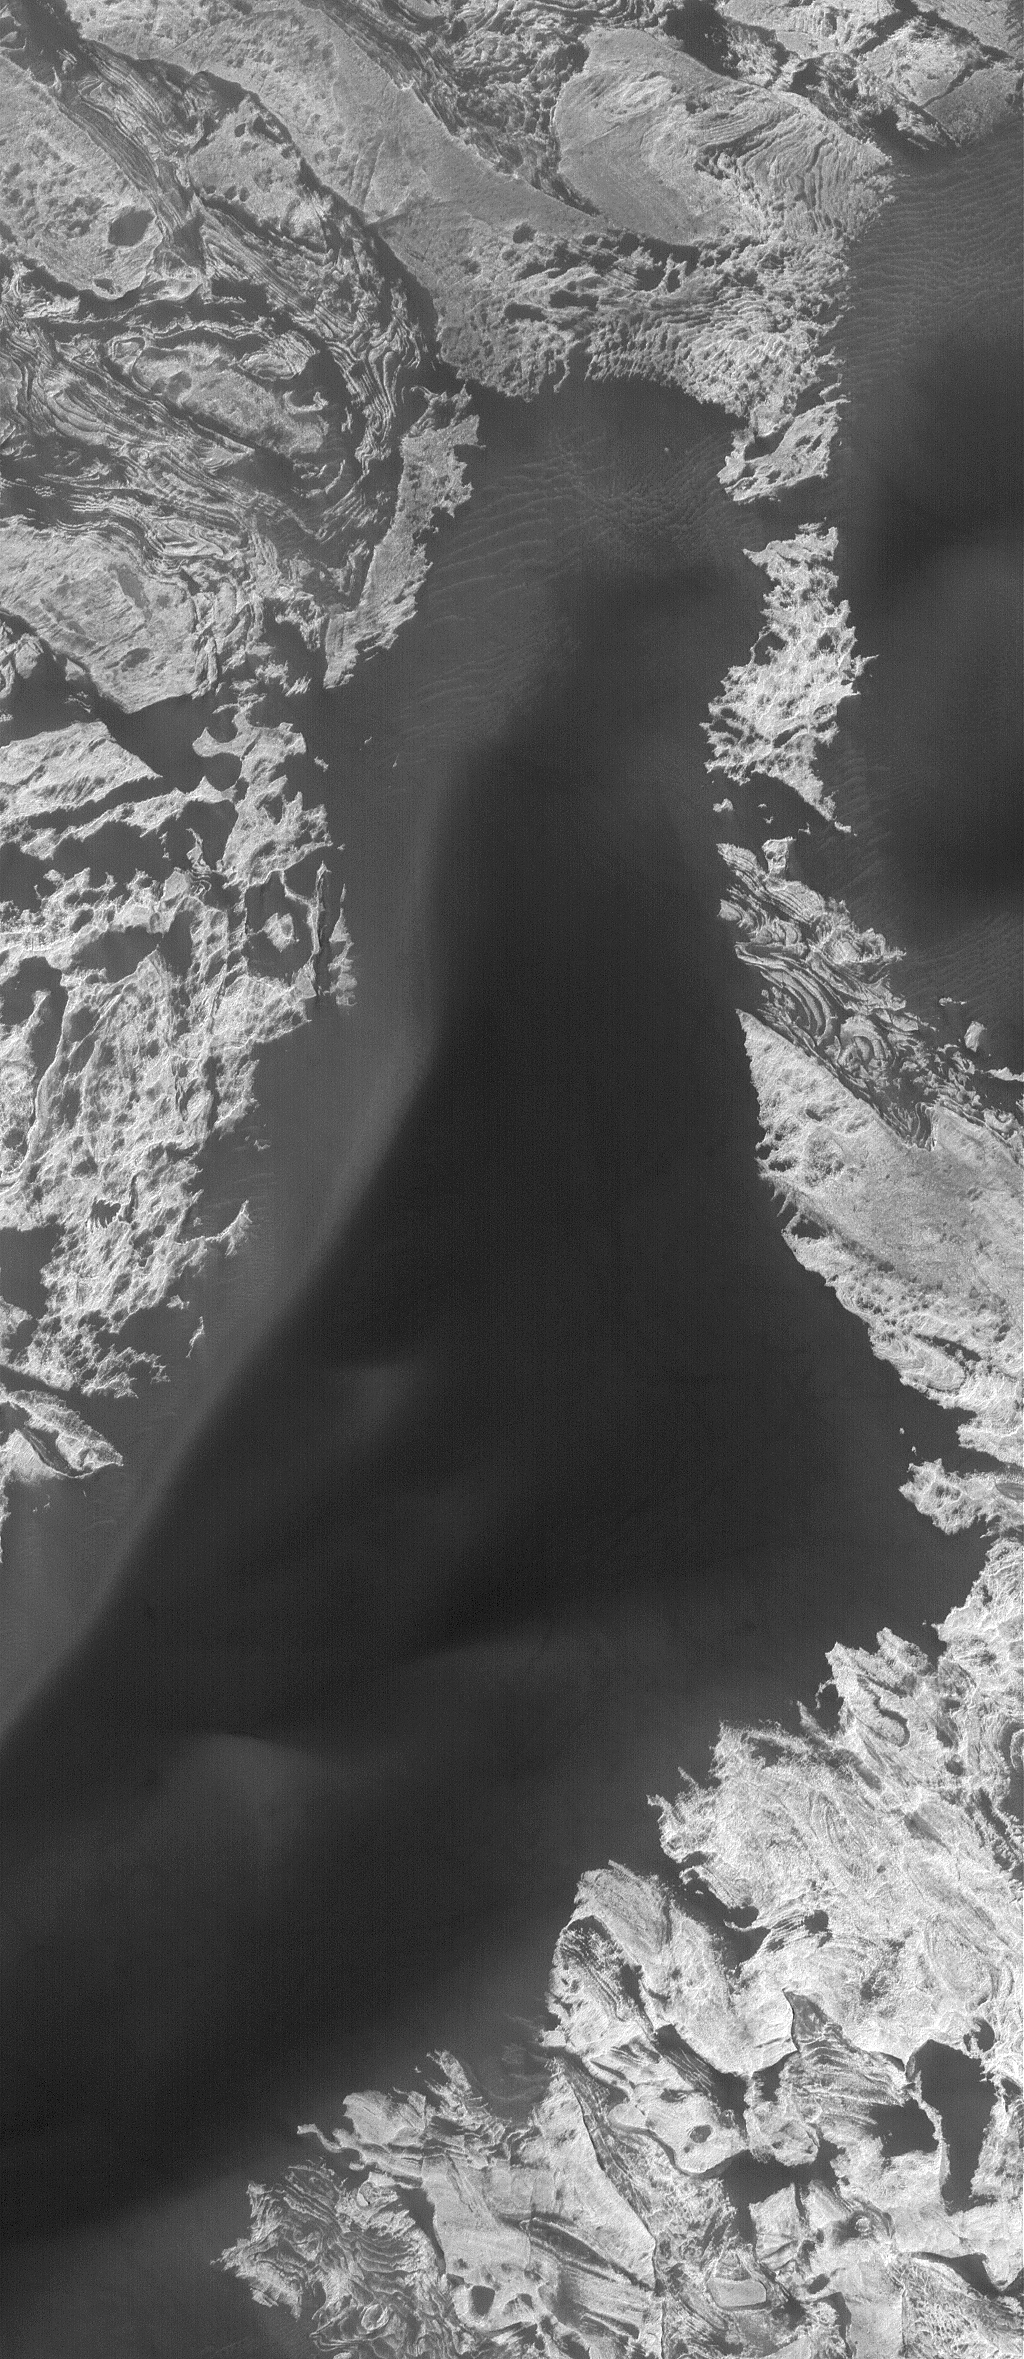

Melas Materials

1 May 2006
This Mars Global Surveyor (MGS) Mars Orbiter Camera (MOC) image shows dark sand dunes superposed on layered, light-toned outcrops — interpreted to be sedimentary rocks — in Melas Chasma. Melas Chasma is part of the enormous Valles Marineris trough system.

Location near: 11.7°S, 74.6°W
Image width: ~3 km (~1.9 mi)
Illumination from: upper left
Season: Southern Summer

Credit: NASA/JPL/Malin Space Science Systems